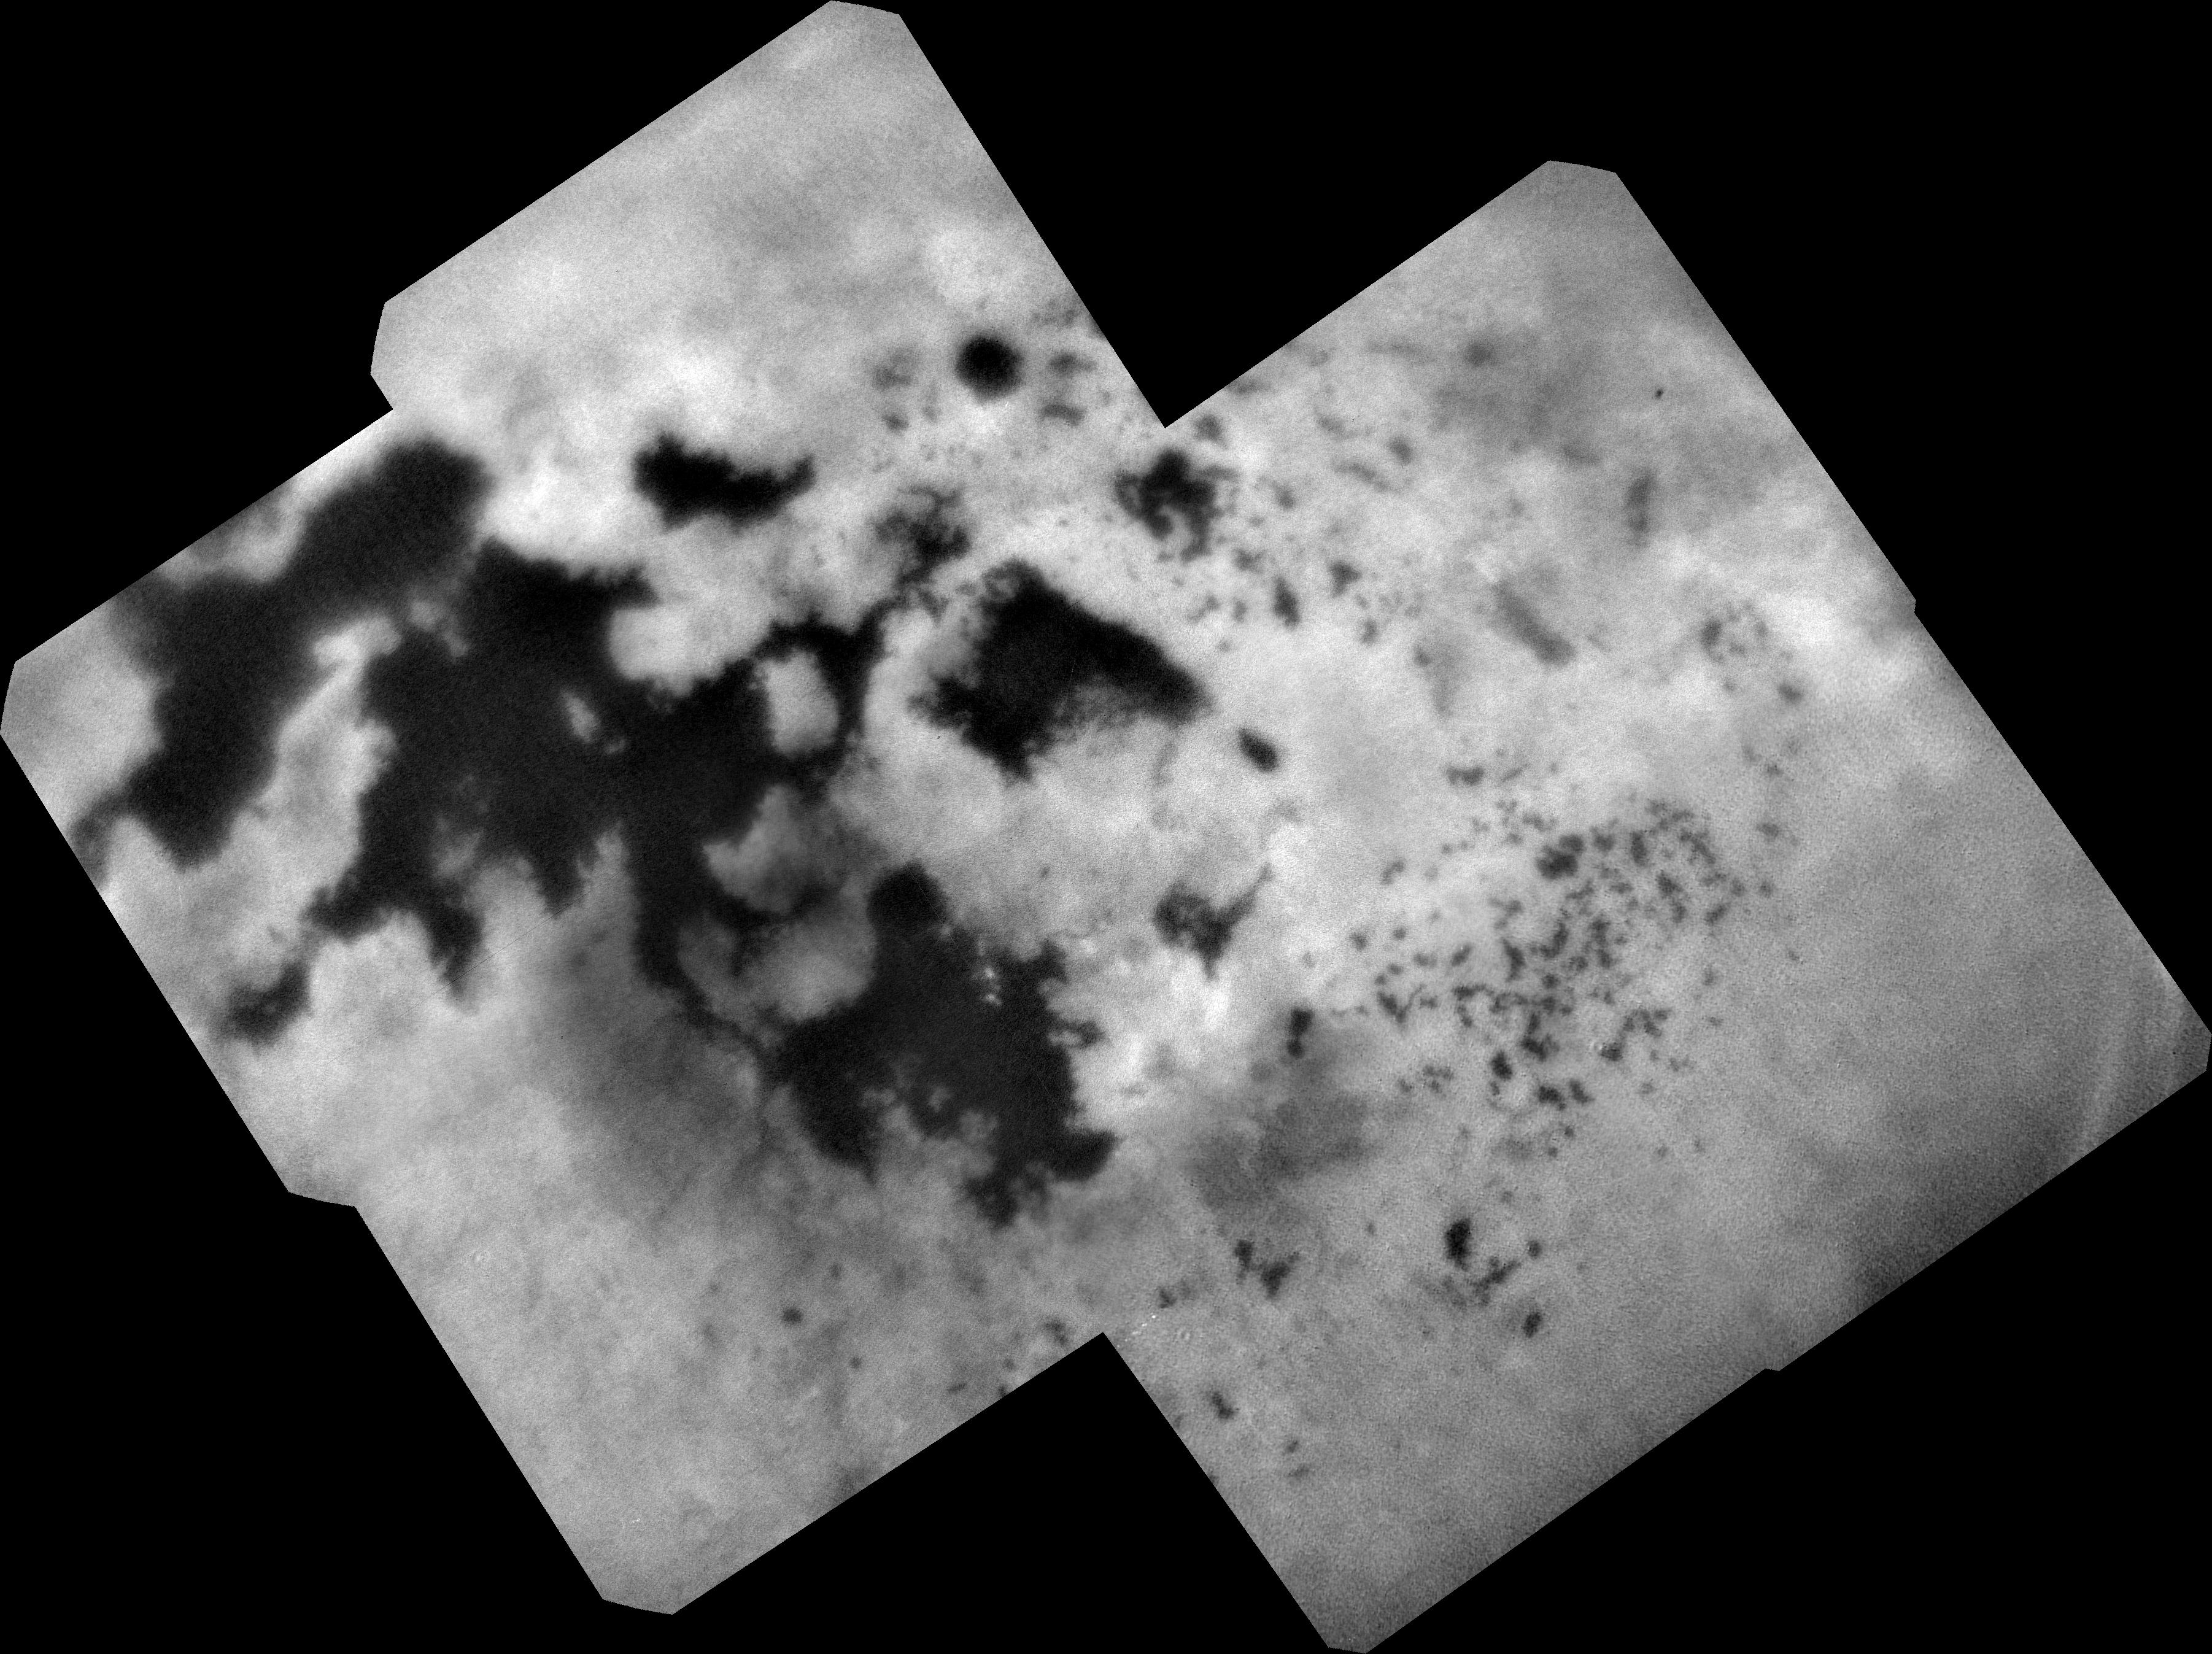

Titan Lakes

Annotated Version

During NASA’s Cassini mission’s final distant encounter with Saturn’s giant moon Titan, the spacecraft captured this view of the enigmatic moon’s north polar landscape of lakes and seas, which are filled with liquid methane and ethane.

Punga Mare (240 miles, or 390 kilometers, across) is seen just above the center of the mosaic, with Ligeia Mare (300 miles, or 500 kilometers, wide) below center and vast Kraken Mare stretching off 730 miles (1,200 kilometers) to the left of the mosaic. Titan’s numerous smaller lakes can be seen around the seas and scattered around the right side of the mosaic. Among the ongoing mysteries about Titan is how these lakes are formed.

Another mystery at Titan has been the weather. With its dense atmosphere, Titan has a methane cycle much like Earth’s water cycle of evaporation, cloud formation, rainfall, surface runoff into rivers, and collection in lakes and seas. During Titan’s southern summer, Cassini observed cloud activity over the south pole (see PIA06112 and PIA06109).

However, typical of observations taken during northern spring and summer, the view here reveals only a few small clouds. They appear as bright features just below the center of the mosaic, including a few above Ligeia Mare.

The images in this mosaic were taken with the ISS narrow-angle camera, using a spectral filter sensitive to wavelengths of near-infrared light centered at 938 nanometers.

They were captured on Sept. 11, 2017, during Cassini’s last encounter with Titan. Four days later, Cassini was deliberately plunged into the atmosphere of Saturn.

The view was obtained at a distance of approximately 87,000 miles (140,000 kilometers) from Titan. Image scale is about 0.5 miles (800 meters) per pixel. The image is an orthographic projection centered on 67.19 degrees north latitude, 212.67 degrees west longitude. An orthographic view is most like the view seen by a distant observer looking through a telescope.

The Cassini spacecraft ended its mission on Sept. 15, 2017.

The Cassini mission is a cooperative project of NASA, ESA (the European Space Agency) and the Italian Space Agency. The Jet Propulsion Laboratory, a division of the California Institute of Technology in Pasadena, manages the mission for NASA’s Science Mission Directorate, Washington. The Cassini orbiter and its two onboard cameras were designed, developed and assembled at JPL. The imaging operations center is based at the Space Science Institute in Boulder, Colorado.

Credit: NASA/JPL-Caltech/Space Science Institute